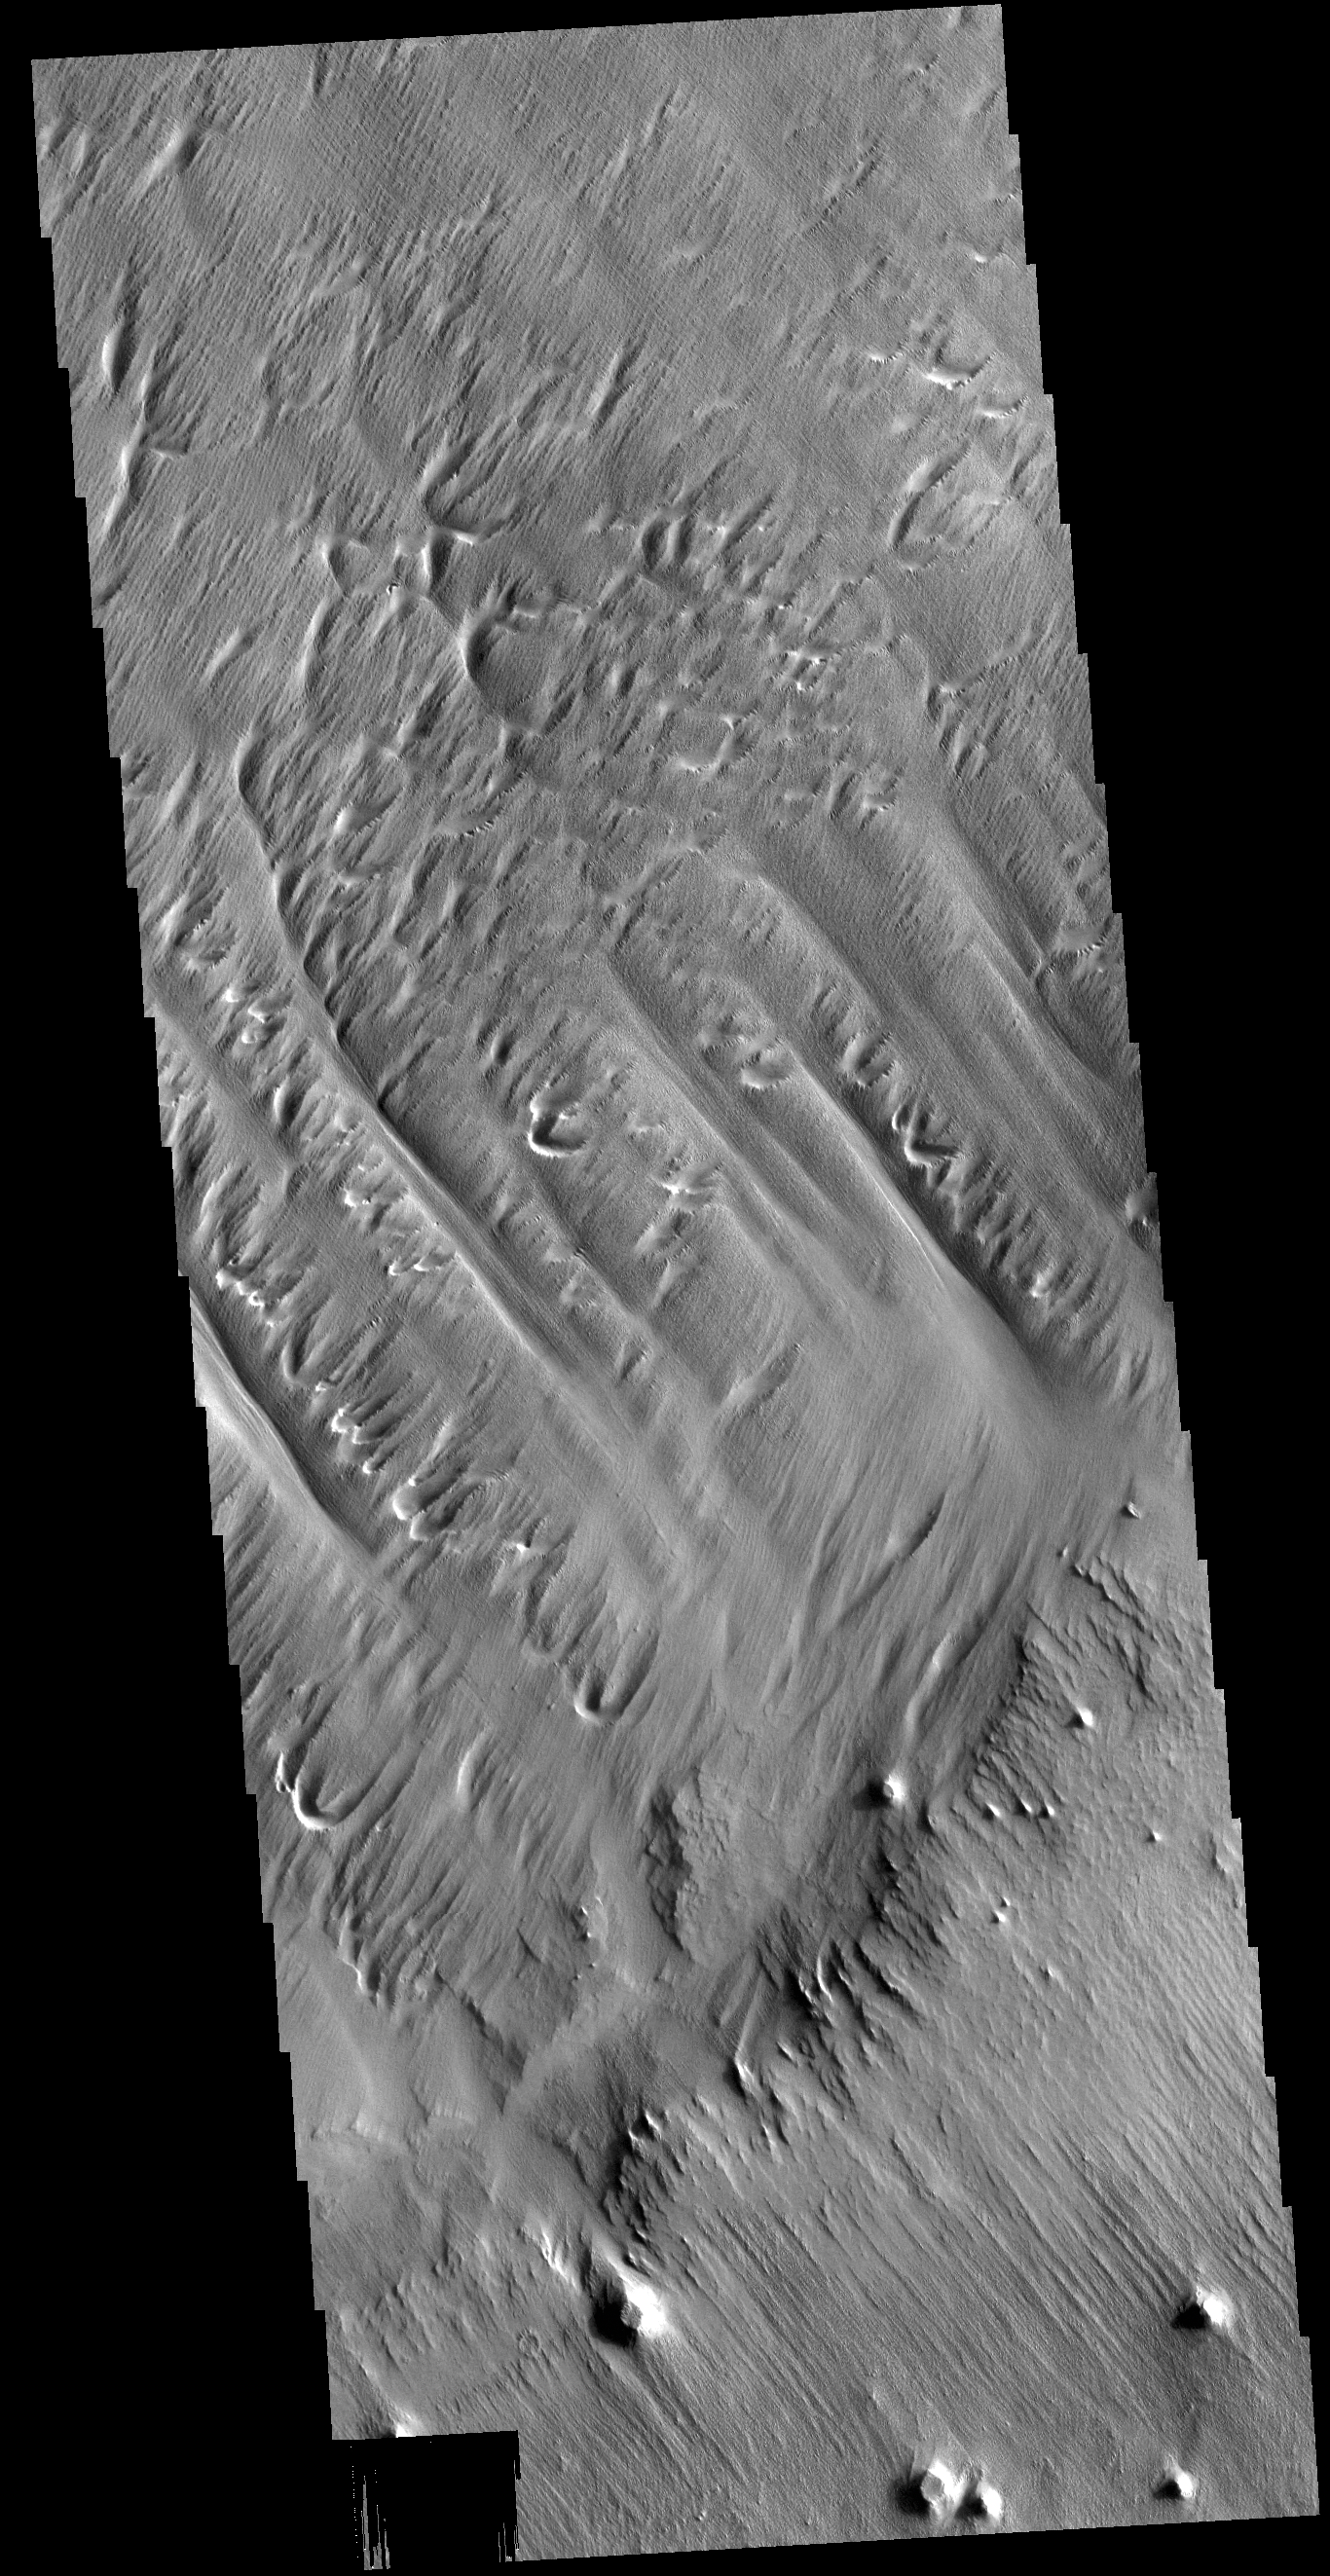

Eumenides Dorsum

Eumenides Dorsum is a large linear rise located in southern Amazonis Planitia. Erosion by wind action is prevalent in this region. The horseshoe shaped depressions in this image are called blowouts and align with the wind direction that blew from upper right to lower left. The deep troughs and the finer scale linear erosion at the bottom of the image were created by winds that blew along the trend from upper left to lower right. This reflects two different predominant wind directions. It is difficult from just one image to determine if the wind changes were seasonal or over thousands of years in a single direction.

Credit: NASA/JPL-Caltech/ASU